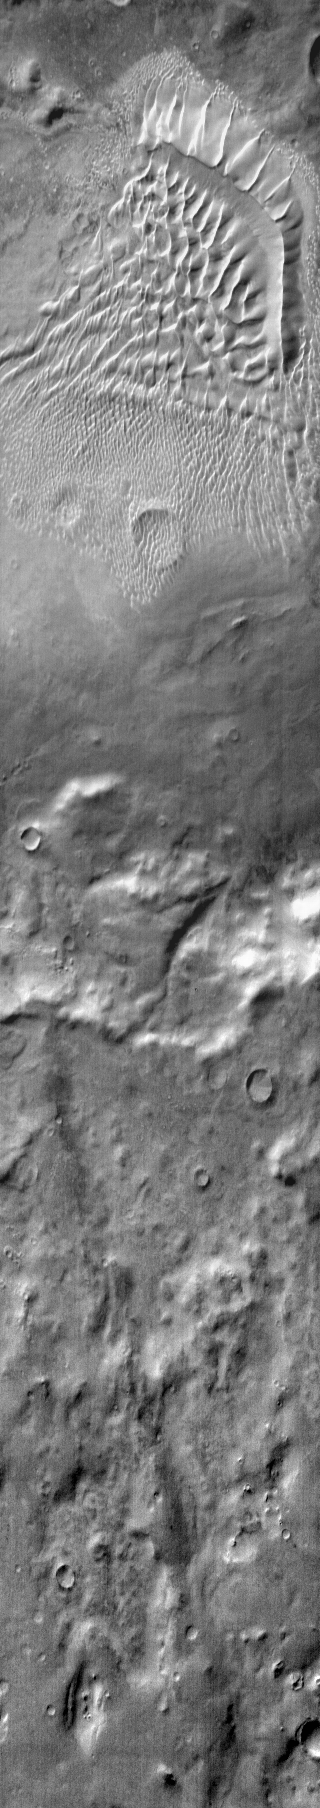

Russell Crater Dunes (IR)

This daytime IR image shows the large sand sheet and dune forms on the floor of Russell Crater.

Image information: IR instrument. Latitude -55.5N, Longitude 12.2E. 122 meter/pixel resolution.

Please see the THEMIS Data Citation Note for details on crediting THEMIS images.

Note: this THEMIS visual image has not been radiometrically nor geometrically calibrated for this preliminary release. An empirical correction has been performed to remove instrumental effects. A linear shift has been applied in the cross-track and down-track direction to approximate spacecraft and planetary motion. Fully calibrated and geometrically projected images will be released through the Planetary Data System in accordance with Project policies at a later time.

NASA’s Jet Propulsion Laboratory manages the 2001 Mars Odyssey mission for NASA’s Office of Space Science, Washington, D.C. The Thermal Emission Imaging System (THEMIS) was developed by Arizona State University, Tempe, in collaboration with Raytheon Santa Barbara Remote Sensing. The THEMIS investigation is led by Dr. Philip Christensen at Arizona State University. Lockheed Martin Astronautics, Denver, is the prime contractor for the Odyssey project, and developed and built the orbiter. Mission operations are conducted jointly from Lockheed Martin and from JPL, a division of the California Institute of Technology in Pasadena.

Credit: NASA/JPL/ASU